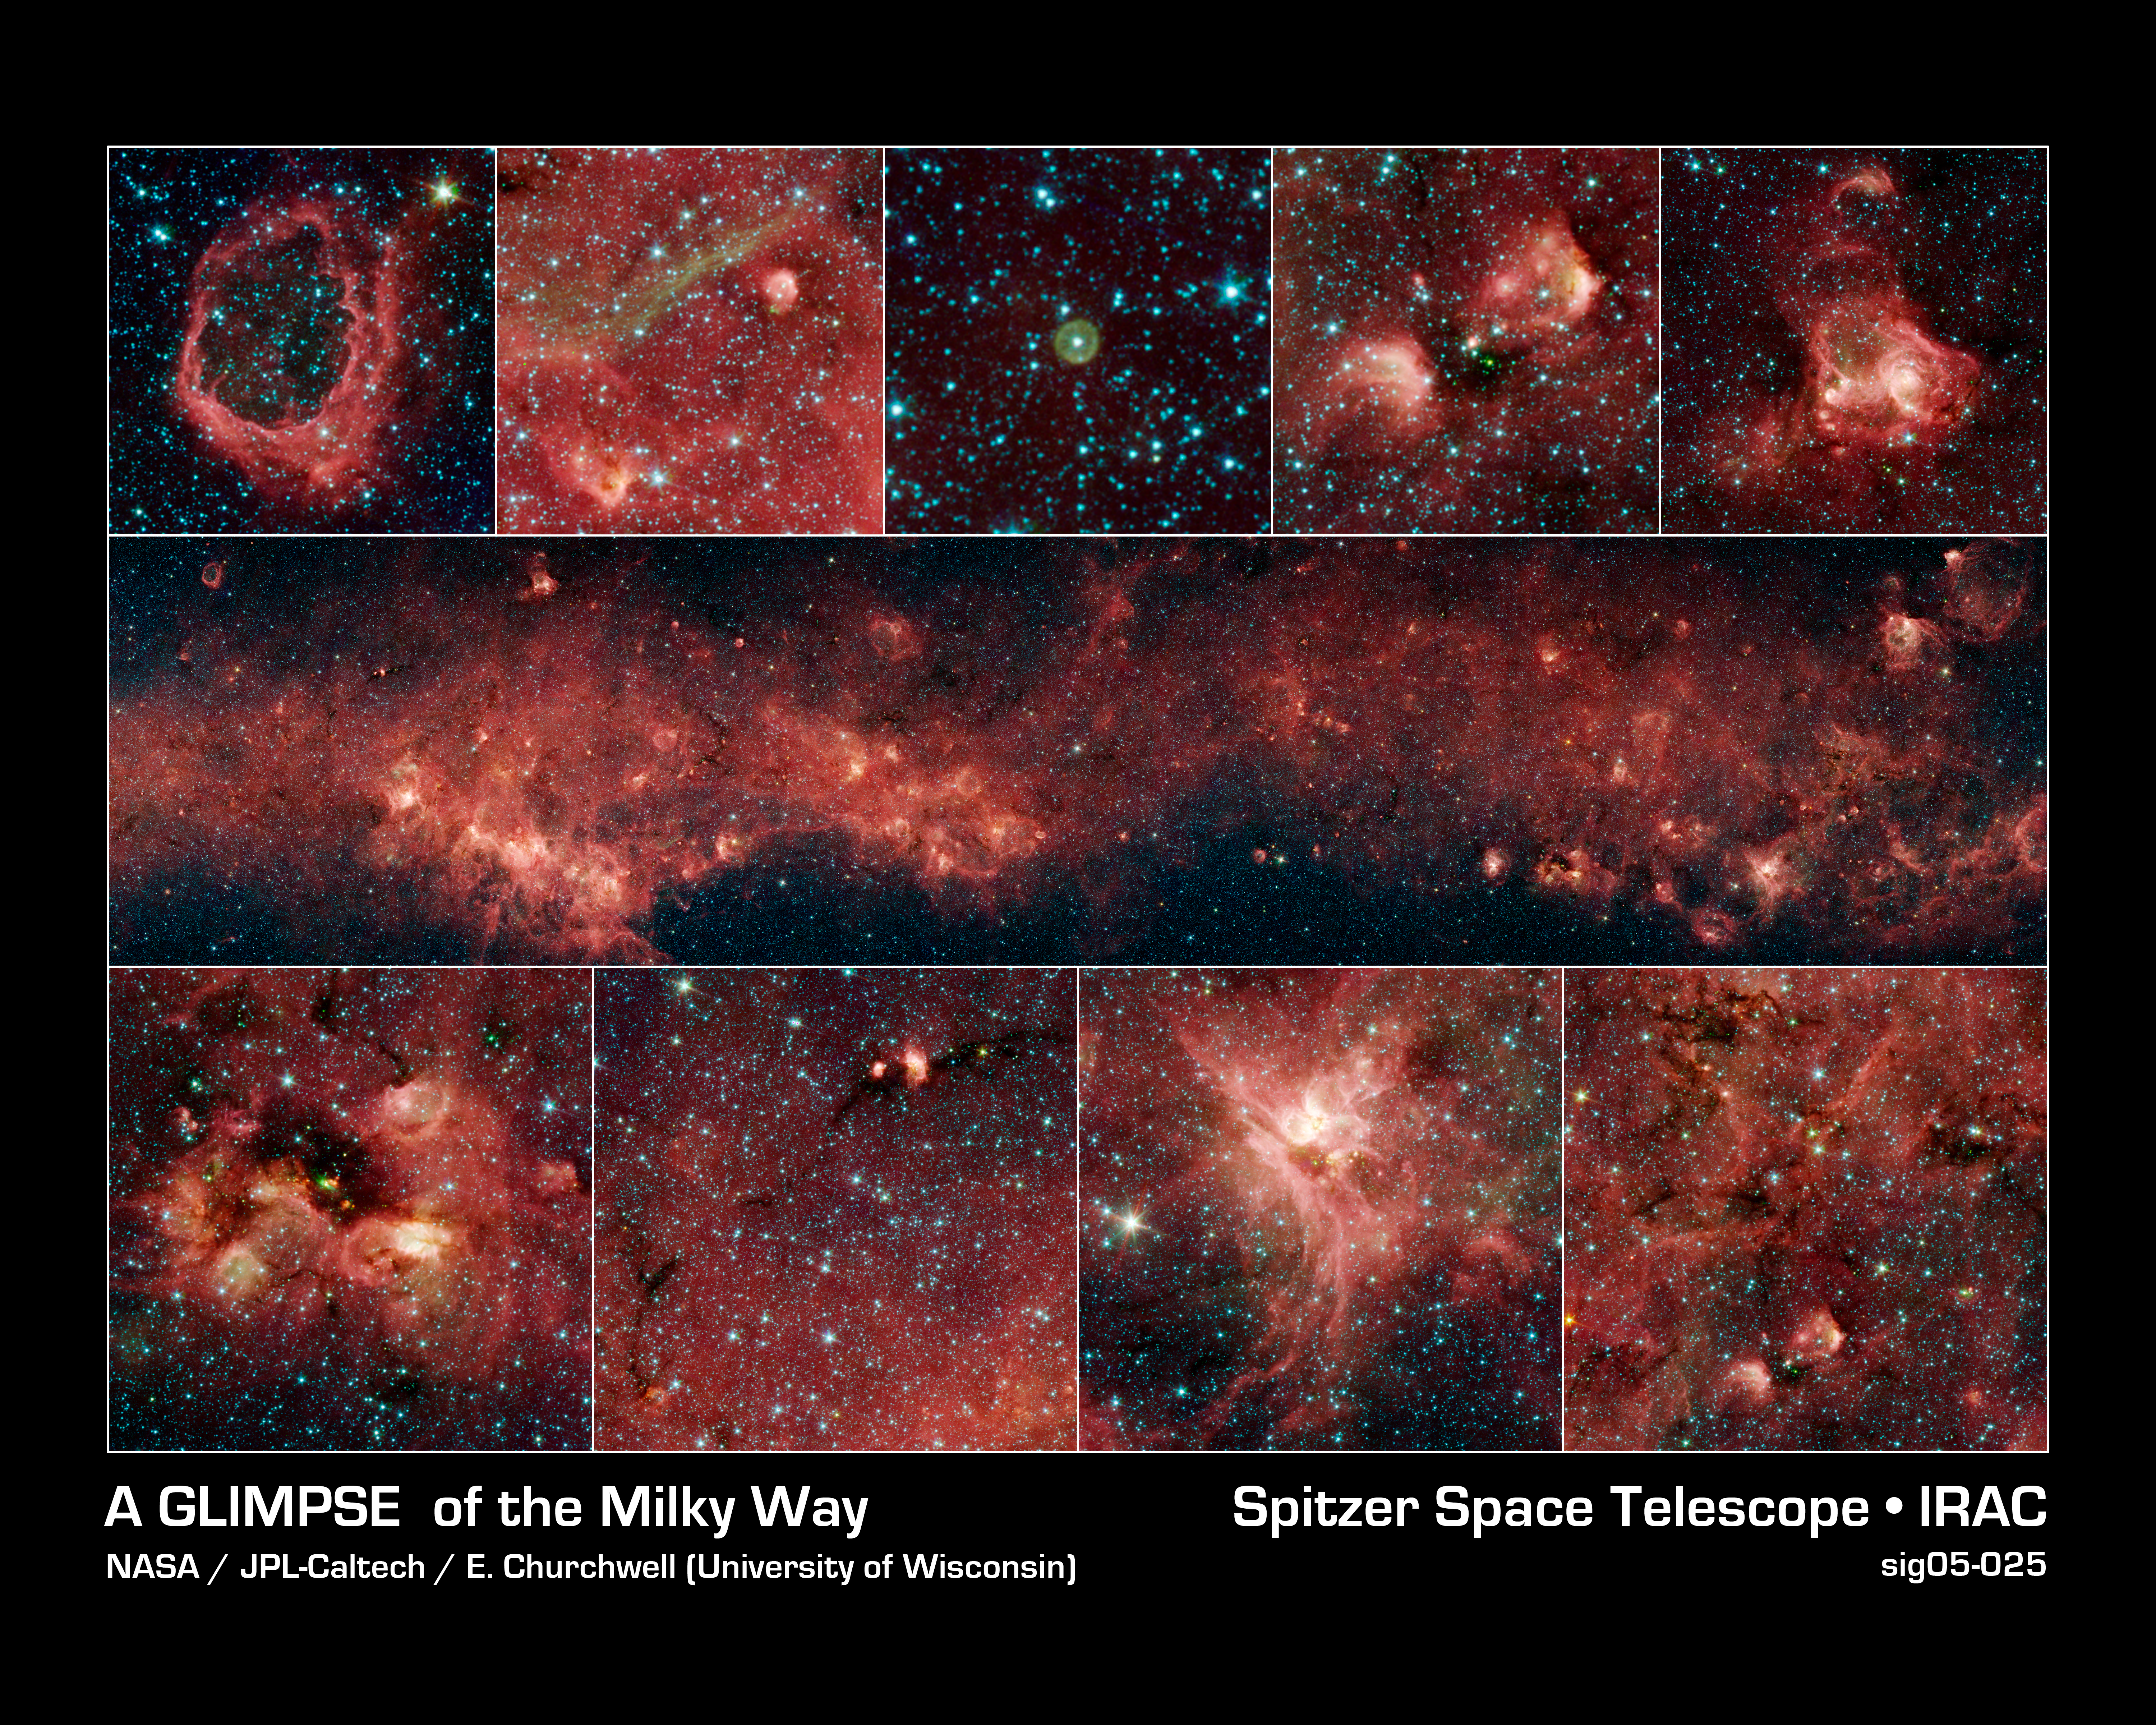

A GLIMPSE of the Milky Way

In visible light, the bulk of our Milky Way galaxy's stars are eclipsed behind thick clouds of galactic dust and gas. But to the infrared eyes of NASA's Spitzer Space Telescope, distant stars and dust clouds shine with unparalleled clarity and color.

In this panoramic image (center row) from the Galactic Legacy Infrared Mid-Plane Survey Extraordinaire (GLIMPSE) project, a plethora of stellar activity in the Milky Way's galactic plane, reaching to the far side of our galaxy, is exposed. This image spans 9 degrees of sky (approximately the width of a fist held out at arm's length).

The red clouds indicate the presence of large organic molecules (mixed with the dust), which have been illuminated by nearby star formation. The patches of black are dense obscuring dust clouds impenetrable by even Spitzer's super-sensitive infrared eyes. Bright arcs of white throughout the image are massive stellar incubators.

With over 160 megapixels, the full detail in this panorama cannot be appreciated without zooming in to various areas of interest (top and bottom rows). Bubbles, or holes, in the red clouds are formed by the powerful outflows from massive groups of forming stars. Wisps of green indicate the presence of hot hydrogen gas. Star clusters can also be seen as the groupings of blue, yellow, and green specks inside some of the red nebulae, or star-forming clouds. In contrast to the plentiful examples of stellar youth in this montage, Spitzer also sees an object called a planetary nebula (top row, middle). Such nebulae are the final gasp of dying stars like our sun, whose outer layers are blown into space, leaving a burnt -out core of a star, called a white dwarf, behind.

Although this panoramic image captures a large range of the galaxy, it represents only 7.5 percent of the primary GLIMPSE survey, which will image most of the star formation regions in our galaxy.

The infrared images were captured with the Spitzer's Infrared Array Camera (IRAC). The pictures are 4-channel composites, showing emission from wavelengths of 3.6 microns (blue), 4.5 microns (green), 5.8 microns (orange), and 8.0 microns (red).

Credit: NASA/JPL-Caltech/E. Churchwell (University of Wisconsin-Madison) and the GLIMPSE Team